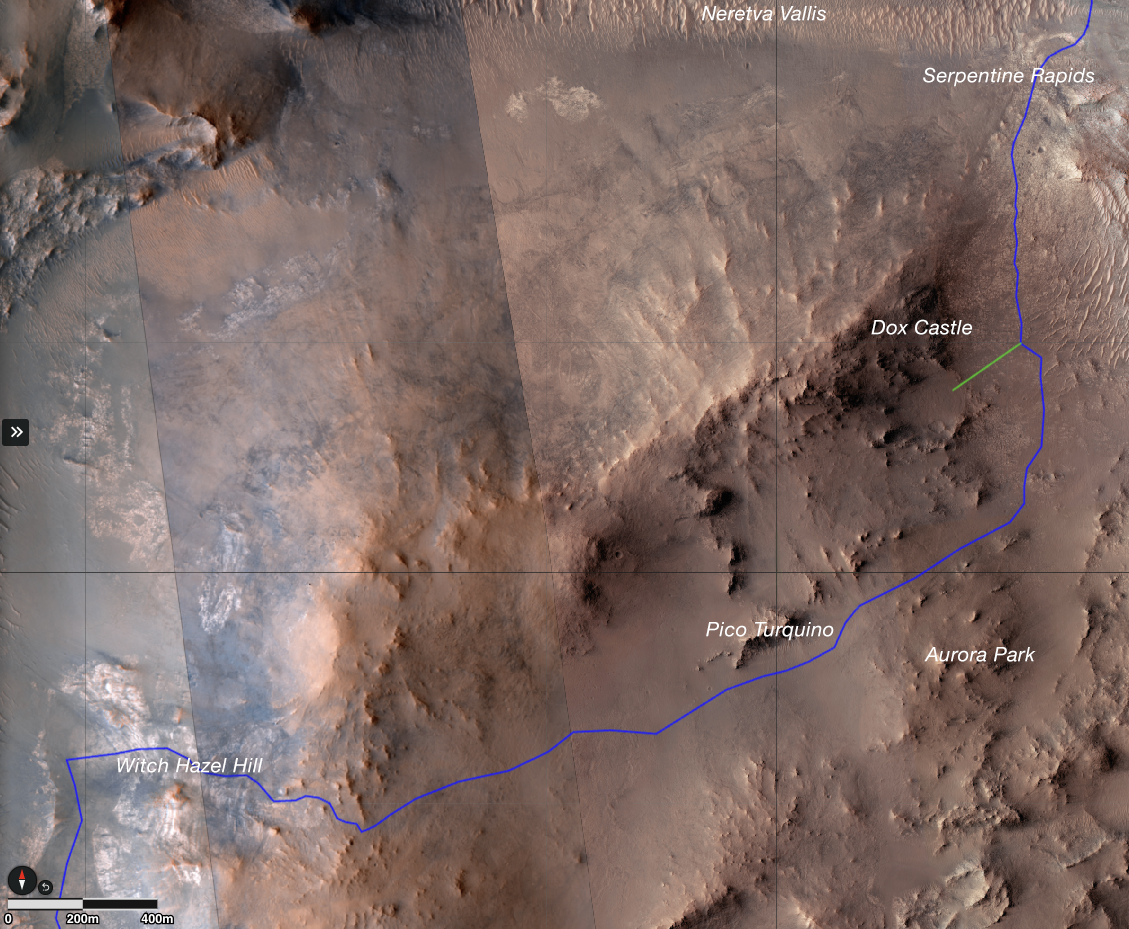

Perseverance’s Climb to ‘Witch Hazel Hill’

The route (shown in blue) that the agency’s Perseverance Mars rover is expected to take as it climbs up the western rim of Jezero Crater is superimposed on this image taken by the HiRISE camera aboard NASA’s Mars Reconnaissance Orbiter.

At upper right is “Serpentine Rapids,” the final geologic location of interest for the Perseverance science team before the rover begins its ascent. “Dox Castle” is a region the science team would like to explore during the rover’s ascent. Two of the first regions the science team wants study at the top of the crater are “Pico Turquino” and “Witch Hazel Hill.”

Imagery from NASA’s Mars orbiters indicates that Pico Turquino contains ancient fractures that may have been caused by hydrothermal activity in the distant past. Orbital views of Witch Hazel show layered materials that likely date from a time when Mars had a very different climate than today. Those views have revealed light-toned bedrock similar to what was found at “Bright Angel,” the area where Perseverance recently discovered and sampled the “Cheyava Falls” rock, which exhibits chemical signatures and structures that could possibly have been formed by life billions of years ago when the area contained running water.

The distance the rover will drive to get from Serpentine Rapids to the Aurora Park/Pico Turquino area is about 1.1 miles (1.8 kilometers); the change in elevation between the two locations is about 980 feet (300 meters). The distance covered to go from Aurora Park/Pico Turquino to Witch Hazel Hill is about 1.2 miles (2,000 meters) and the change in elevation is about 820 feet (250 meters).

The University of Arizona, in Tucson, operates HiRISE, which was built by BAE Systems, in Boulder, Colorado. JPL manages the Mars Reconnaissance Orbiter Project for NASA’s Science Mission Directorate, Washington.

A key objective for Perseverance’s mission on Mars is astrobiology, including the search for signs of ancient microbial life. The rover will characterize the planet’s geology and past climate, pave the way for human exploration of the Red Planet, and be the first mission to collect and cache Martian rock and regolith (broken rock and dust).

Credit: NASA/JPL-Caltech/University of Arizona